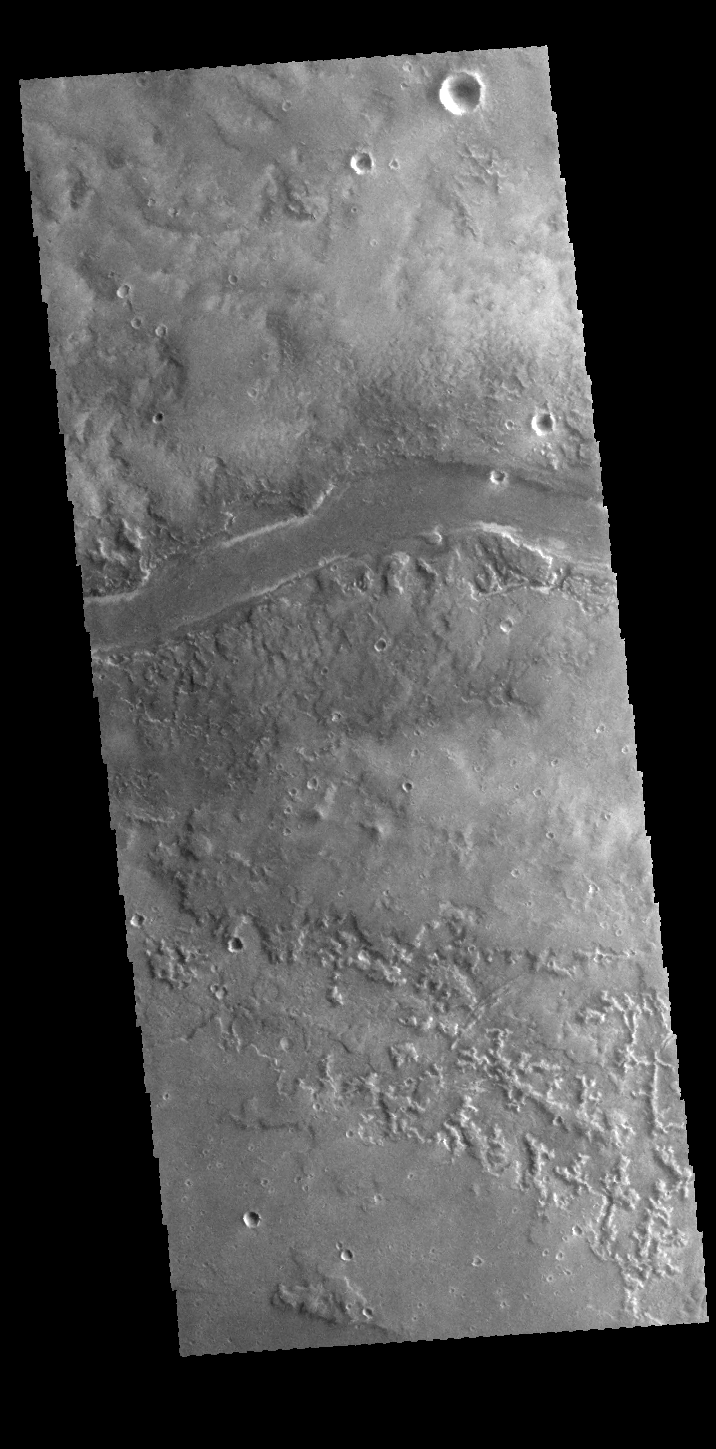

Granicus Valles

This VIS image shows part of Granicus Valles. Granicus Valles is just one of several long channels found on the western margin of the Elysium Volcanic Complex.

Credit: NASA/JPL-Caltech/ASU